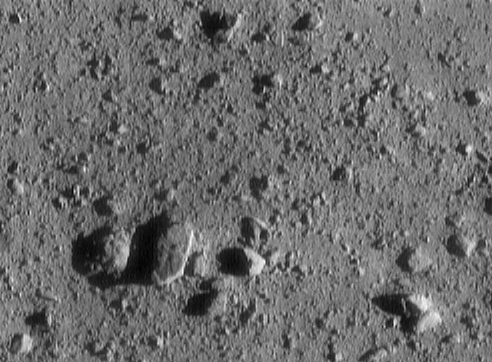

Final Eros Images: Range 700 meters (2,300 feet)

NEAR Shoemaker’s image of asteroid 433 Eros taken from a range of 700 meters (2,300 feet). The image is 33 meters (108 feet) across. The large, oblong rock casting a big shadow measures 7.4 meters (24 feet) across.

Built and managed by The Johns Hopkins University Applied Physics Laboratory, Laurel, Maryland, NEAR was the first spacecraft launched in NASA’s Discovery Program of low-cost, small-scale planetary missions. See the NEAR web page at http://near.jhuapl.edu/ for more details.

Credit: NASA/JPL/JHUAPL